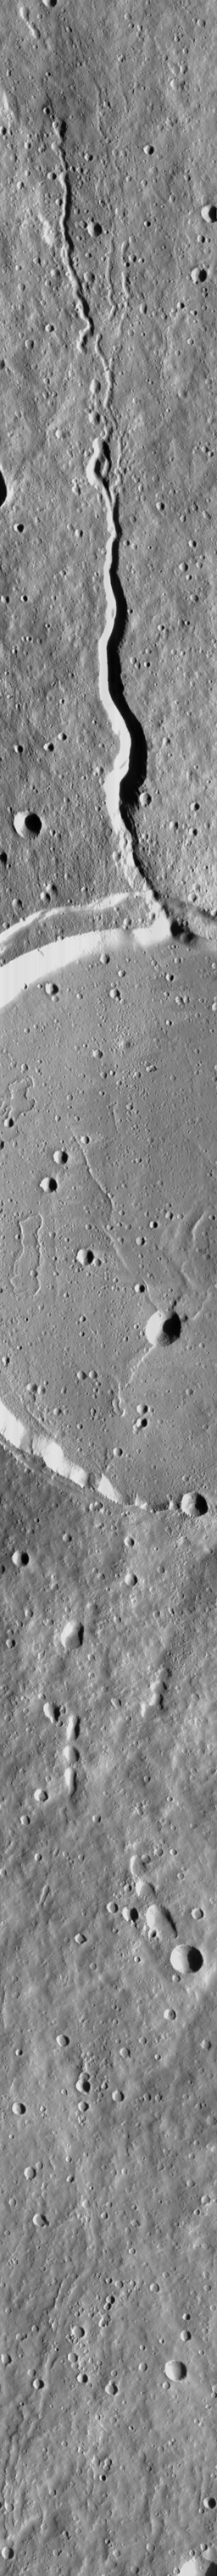

Elysium Mons Volcano

On July 4, 1998–the first anniversary of the Mars Pathfinder landing–Mars Global Surveyor’s latest images were radioed to Earth with little fanfare. The images received on July 4, 1998, however, were very exciting because they included a rare crossing of the summit caldera of a major martian volcano. Elysium Mons is located at 25°N, 213°W, in the martian eastern hemisphere. Elysium Mons is one of three large volcanoes that occur on the Elysium Rise– the others are Hecates Tholus (northeast of Elysium Mons) and Albor Tholus (southeast of Elysium Mons). The volcano rises about 12.5 kilometers (7.8 miles) above the surrounding plain, or about 16 kilometers (9.9 miles) above the martian datum– the “zero” elevation defined by average martian atmospheric pressure and the planet’s radius.

Elysium Mons was discovered by Mariner 9 in 1972. It differs in a number of ways from the familiar Olympus Mons and other large volcanoes in the Tharsis region. In particular, there are no obvious lava flows visible on the volcano’s flanks. The lack of lava flows was apparent from the Mariner 9 images, but the new MOC high resolution image–obtained at 5.24 meters (17.2 feet) per pixel–illustrates that this is true even when viewed at higher spatial resolution.

Elysium Mons has many craters on its surface. Some of these probably formed by meteor impact, but many show no ejecta pattern characteristic of meteor impact. Some of the craters are aligned in linear patterns that are radial to the summit caldera–these most likely formed by collapse as lava was withdrawn from beneath the surface, rather than by meteor impact. Other craters may have formed by explosive volcanism. Evidence for explosive volcanism on Mars has been very difficult to identify from previous Mars spacecraft images. This and other MOC data are being examined closely to better understand the nature and origin of volcanic features on Mars.

The three MOC images, 40301 (red wide angle), 40302 (blue wide angle), and 40303 (high resolution, narrow angle) were obtained on Mars Global Surveyor’s 403rd orbit around the planet around 9:58 – 10:05 p.m. PDT on July 2, 1998. The images were received and processed at Malin Space Science Systems (MSSS) around 4:00 p.m. PDT on July 4, 1998.

This image: MOC image 40303, shown at 25% of its original size. North is approximately up, illumination is from the right. Resolution of picture shown here is 21 meters (69 feet) per pixel. Image was received with bright slopes saturated at DN=255.

Malin Space Science Systems and the California Institute of Technology built the MOC using spare hardware from the Mars Observer mission. MSSS operates the camera from its facilities in San Diego, CA. The Jet Propulsion Laboratory’s Mars Surveyor Operations Project operates the Mars Global Surveyor spacecraft with its industrial partner, Lockheed Martin Astronautics, from facilities in Pasadena, CA and Denver, CO.

Credit: NASA/JPL/Malin Space Science Systems